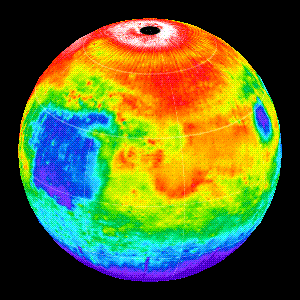

Martian Temperatures Measured by the Thermal Emission Spectrometer (TES). Isidis Planitia View

This image shows the nighttime (2AM) temperatures measured by the Thermal Emission Spectrometer (TES) instrument on the Mars Global Surveyor wrapped on to a globe. The coldest temperatures (shown in purple) are -120C and the warmest temperatures (white) are -65C.

The view is centered on Isidis Planitia (15N, 270W), which is covered with warm material, indicating a sandy and rocky surface. The small, cold (blue) circular region to the right is the Elysium volcanoes, which are covered in dust that cools off rapidly at night. At this season the north polar region is in full sunlight as is relatively warm at night. It is winter in the southern hemisphere and the temperatures are extremely low(~-120C).

Credit: NASA/JPL/ASU